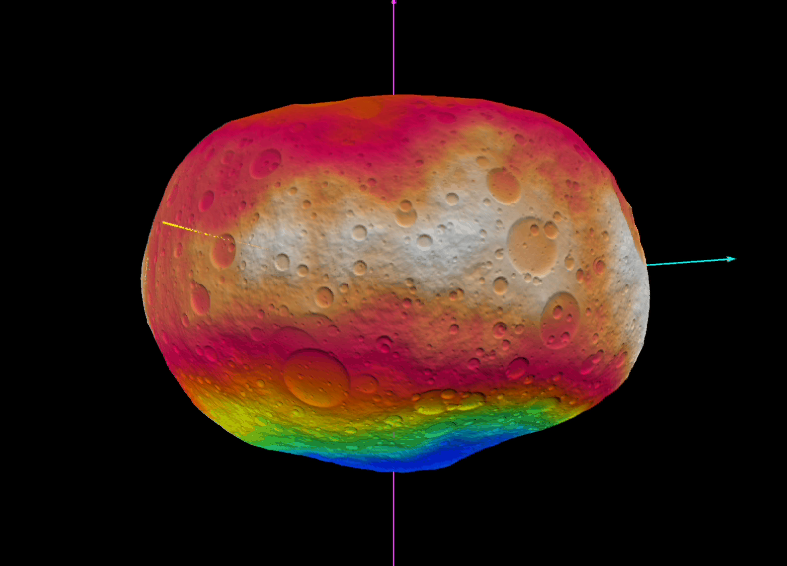

Virtual Vesta

The animation shows the scientists’ best guess to date of what the surface of the protoplanet Vesta might look like. It was created as part of an exercise for NASA’s Dawn mission involving mission planners at NASA’s Jet Propulsion Laboratory and framing camera team members at the German Aerospace Center (DLR).

The images incorporate the best data on dimples and bulges of the protoplanet Vesta from ground-based telescopes and NASA’s Hubble Space Telescope. The topography is color-coded by altitude, with red indicating the highest altitude and blue the lowest. The cratering and small-scale surface variations are computer-generated, based on the patterns seen on the Earth’s moon, an inner solar system object with a surface appearance that may be similar to Vesta.

Vesta, located in the main asteroid belt between Mars and Jupiter, formed very early in the history of the solar system and has one of the oldest surfaces in the system. Scientists are eager to get their first close-up look so they can better understand this early chapter.

Dawn science planners have used images like these to ensure optimal images when Dawn gets into orbit around Vesta in July 2011.

The Dawn mission to Vesta and Ceres is managed by the Jet Propulsion Laboratory, a division of the California Institute of Technology in Pasadena, for NASA’s Science Mission Directorate in Washington, DC. It is a project of the Discovery Program managed at NASA’s Marshall Space Flight Center. The University of California, Los Angeles, is home of the mission’s principal investigator, Christopher Russell, and is responsible for overall Dawn mission science. The Dawn framing cameras were built by the Max Planck Institute for Solar System Research, Katlenburg-Lindau, Germany, in partnership with the DLR German Aerospace Center, Berlin.

Credit: NASA/JPL-Caltech/UCLA/DLR